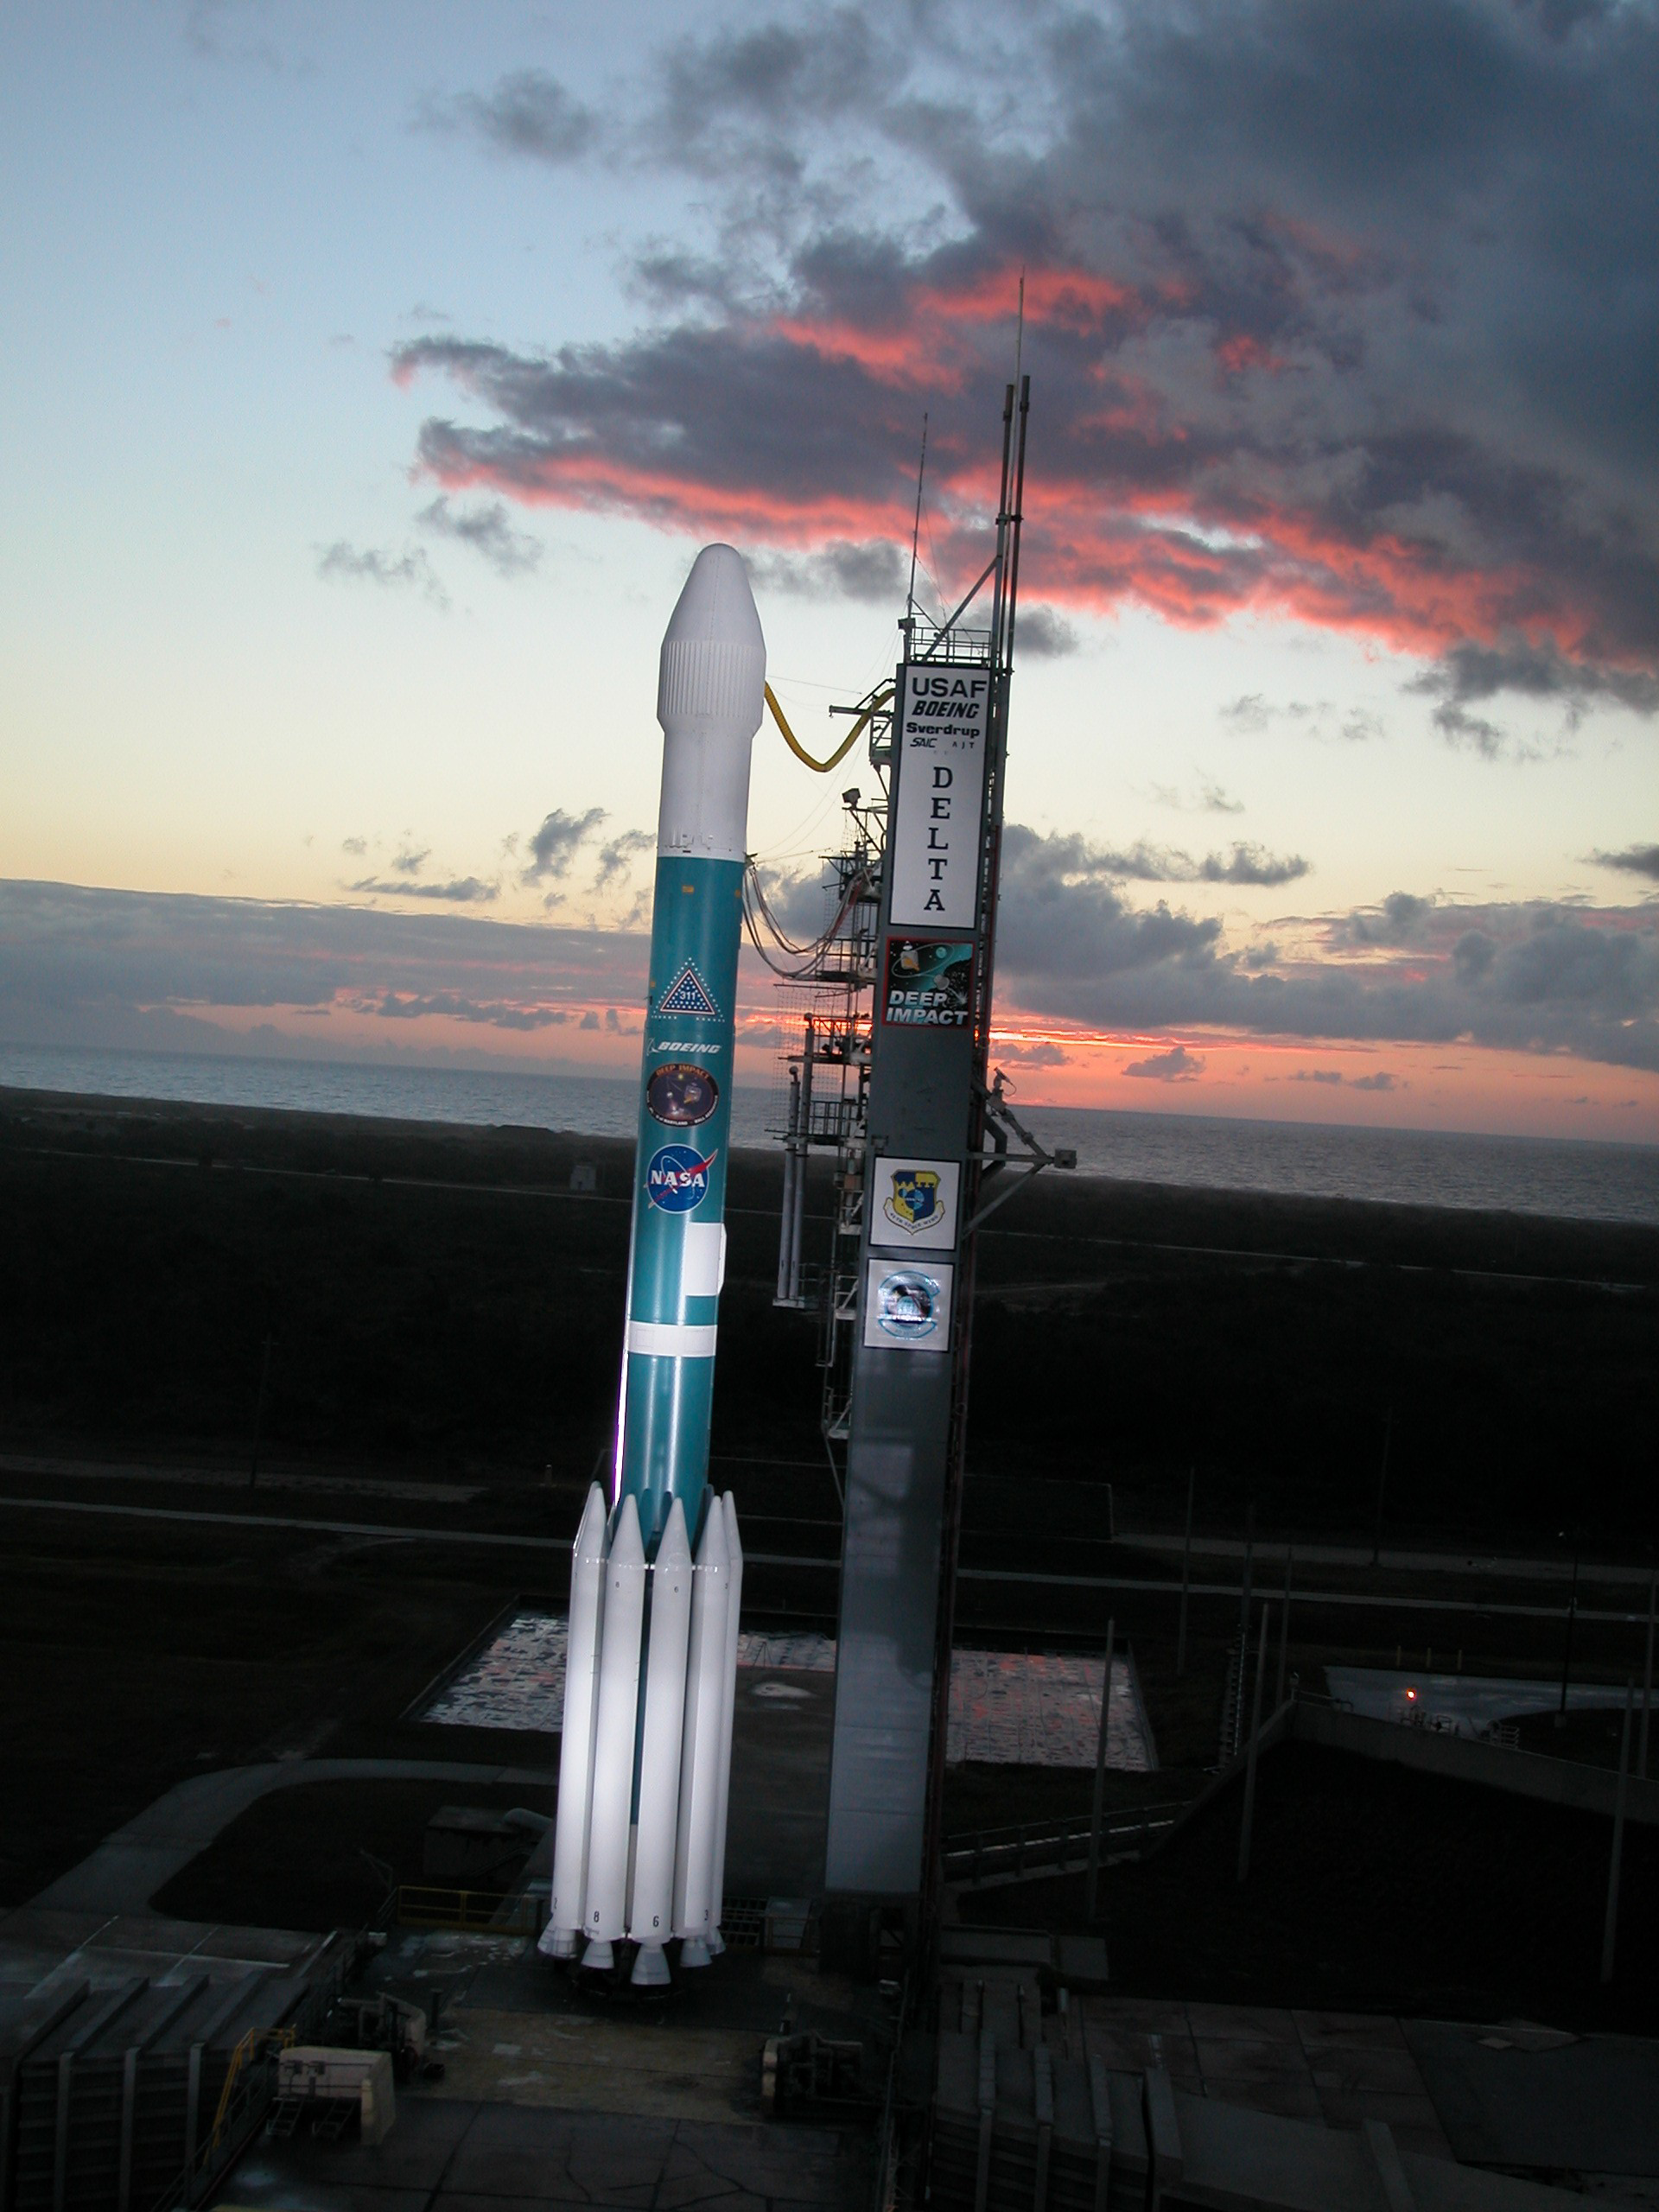

Deep Impact on Launch Pad

Deep Impact awaits launch from Cape Canaveral Air Force Station, Fla. on Jan. 12, 2005.

The spacecraft will travel to comet Tempel 1 and release an impactor, creating a crater on the surface of the comet. Scientists believe the exposed materials may give clues to the formation of our solar system.

Credit: NASA/JPL/Caltech